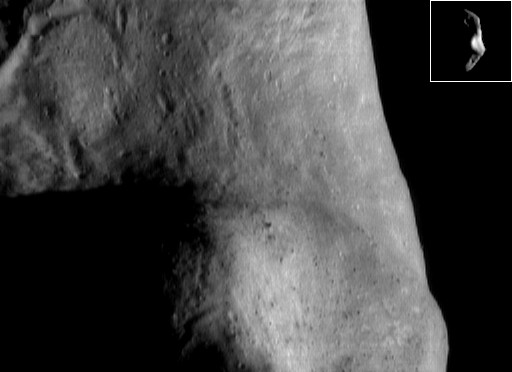

Now and Then

During NEAR Shoemaker’s first look at Eros, in December 1998, the Sun was high in Eros’ southern hemisphere, as it is now. One big difference between then and now is the spatial resolution of the images, which is much better now because the spacecraft is closer. This image was taken November 17, 2000, from a mapping orbit of 195 kilometers (121 miles). The part of the asteroid shown is in the southern hemisphere, at the eastern edge of the saddle region, which covers the bottom half of the picture. This part of the saddle is covered in boulders and patches of bright surface material. In the view from 1998 (inset) — taken from more than 3,800 kilometers (2,400 miles) away, with the asteroid in a similar orientation — only a large bright patch could be discerned.

Built and managed by The Johns Hopkins University Applied Physics Laboratory, Laurel, Maryland, NEAR was the first spacecraft launched in NASA’s Discovery Program of low-cost, small-scale planetary missions. See the NEAR web page at http://near.jhuapl.edu/ for more details.

Credit: NASA/JPL/JHUAPL